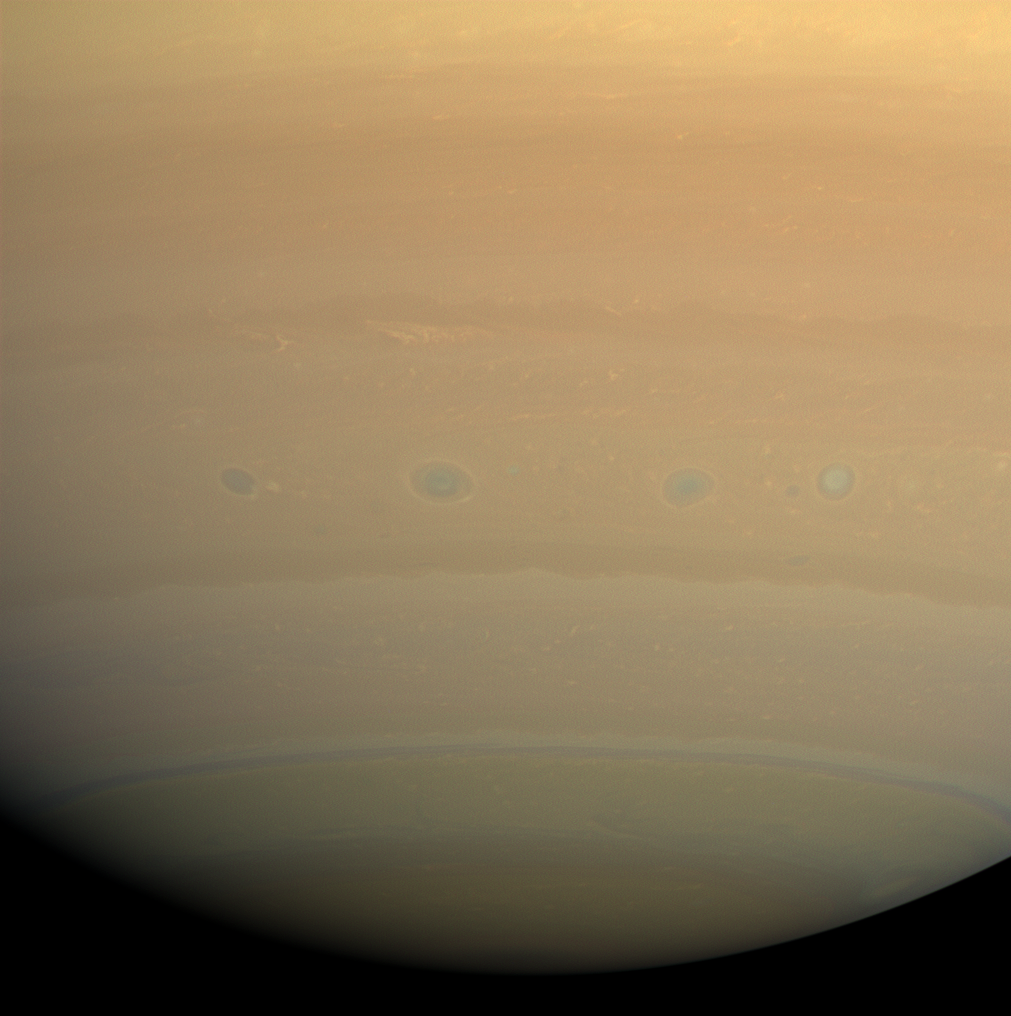

Keep It Rolling

A line of vortices rolls through the turbulent region on Saturn nicknamed “Storm Alley” by Cassini scientists. This latitude band, centered around 35 degrees south, has displayed persistent, intensive storm activity since Cassini began its approach to Saturn in early 2004.

Images taken using red, green and blue spectral filters were combined to create this natural color view. The images were obtained with the Cassini spacecraft wide-angle camera on July 23, 2008 at a distance of approximately 1 million kilometers (622,000 miles) from Saturn. Image scale is 56 kilometers (35 miles) per pixel.

The Cassini-Huygens mission is a cooperative project of NASA, the European Space Agency and the Italian Space Agency. The Jet Propulsion Laboratory, a division of the California Institute of Technology in Pasadena, manages the mission for NASA’s Science Mission Directorate, Washington, D.C. The Cassini orbiter and its two onboard cameras were designed, developed and assembled at JPL. The imaging operations center is based at the Space Science Institute in Boulder, Colo.

Credit: NASA/JPL/Space Science Institute